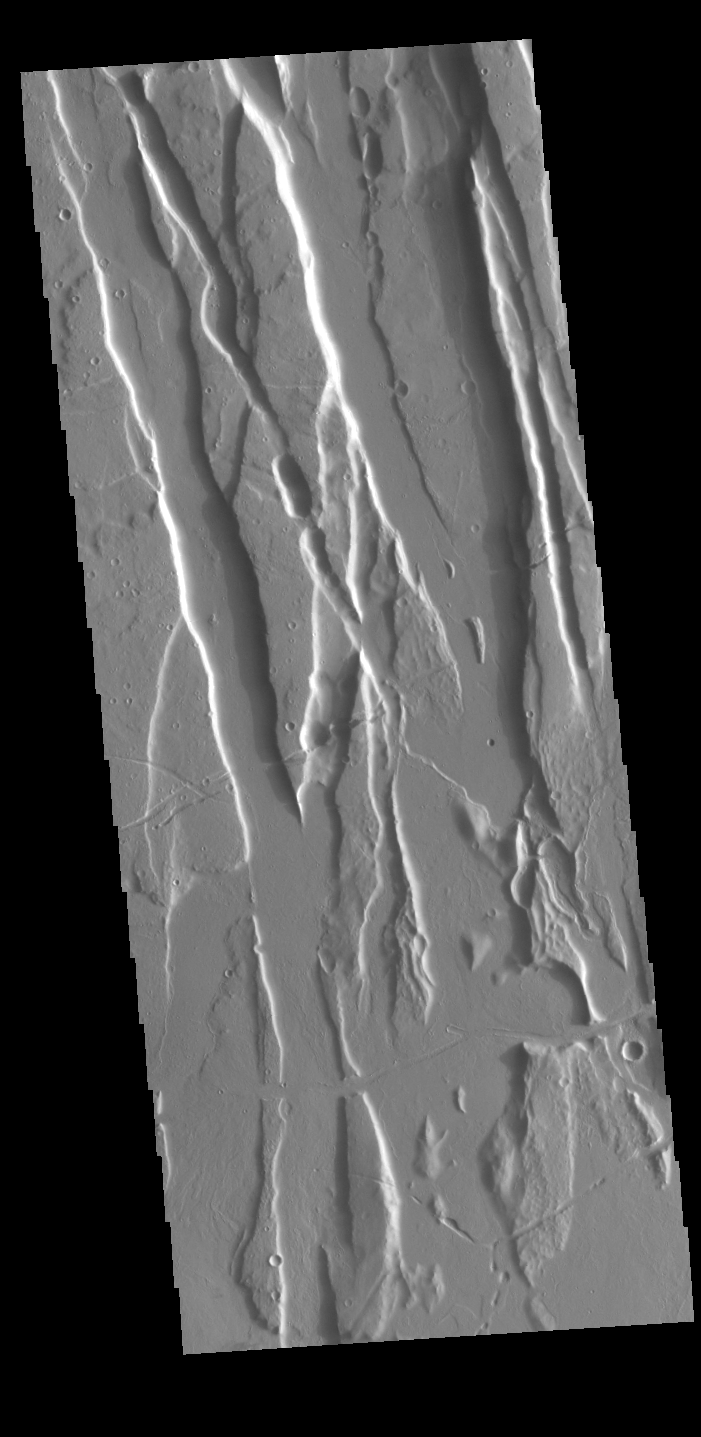

Ceraunius Fossae

This VIS image shows part of Cerunius Fossae. The linear depressions are fault bounded features called graben. These features form from tectonic forces that are pulling apart the surface, created space for material to “slide down” along the fault.

Credit: NASA/JPL-Caltech/ASU